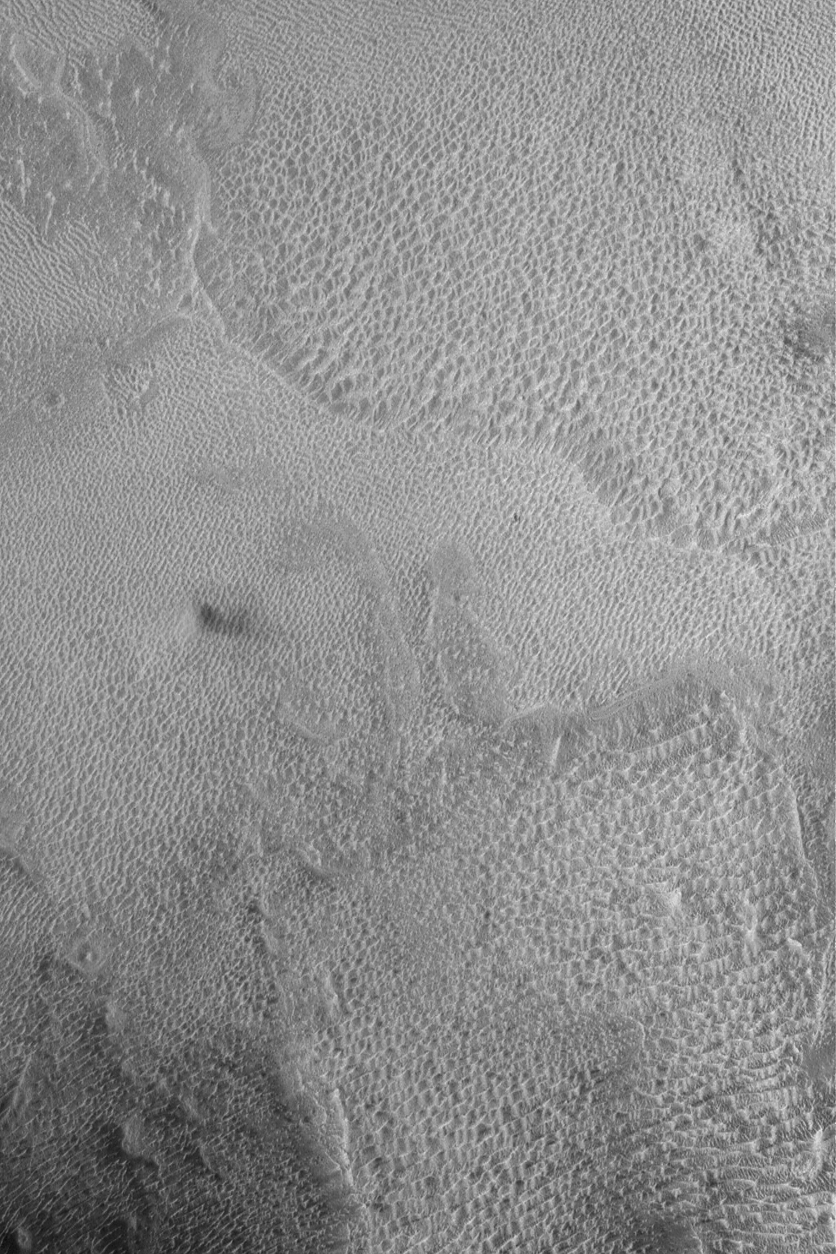

Tithonium Dust Devil

23 June 2004
The Mars Global Surveyor (MGS) Mars Orbiter Camera (MOC) captured this chance view of a dust devil (left of the center of the picture) near 2 p.m. local Mars time on 12 April 2004, in western Tithonium Chasma. The dark splotch to the right of the dust devil is its shadow. Sunlight illuminates the scene from the left/upper left. Tithonium is one of the troughs of the Valles Marineris system. The picture is located near 4.7°S, 89.1°W, and covers an area about 3 km (1.9 mi) wide.

Credit: NASA/JPL/Malin Space Science Systems